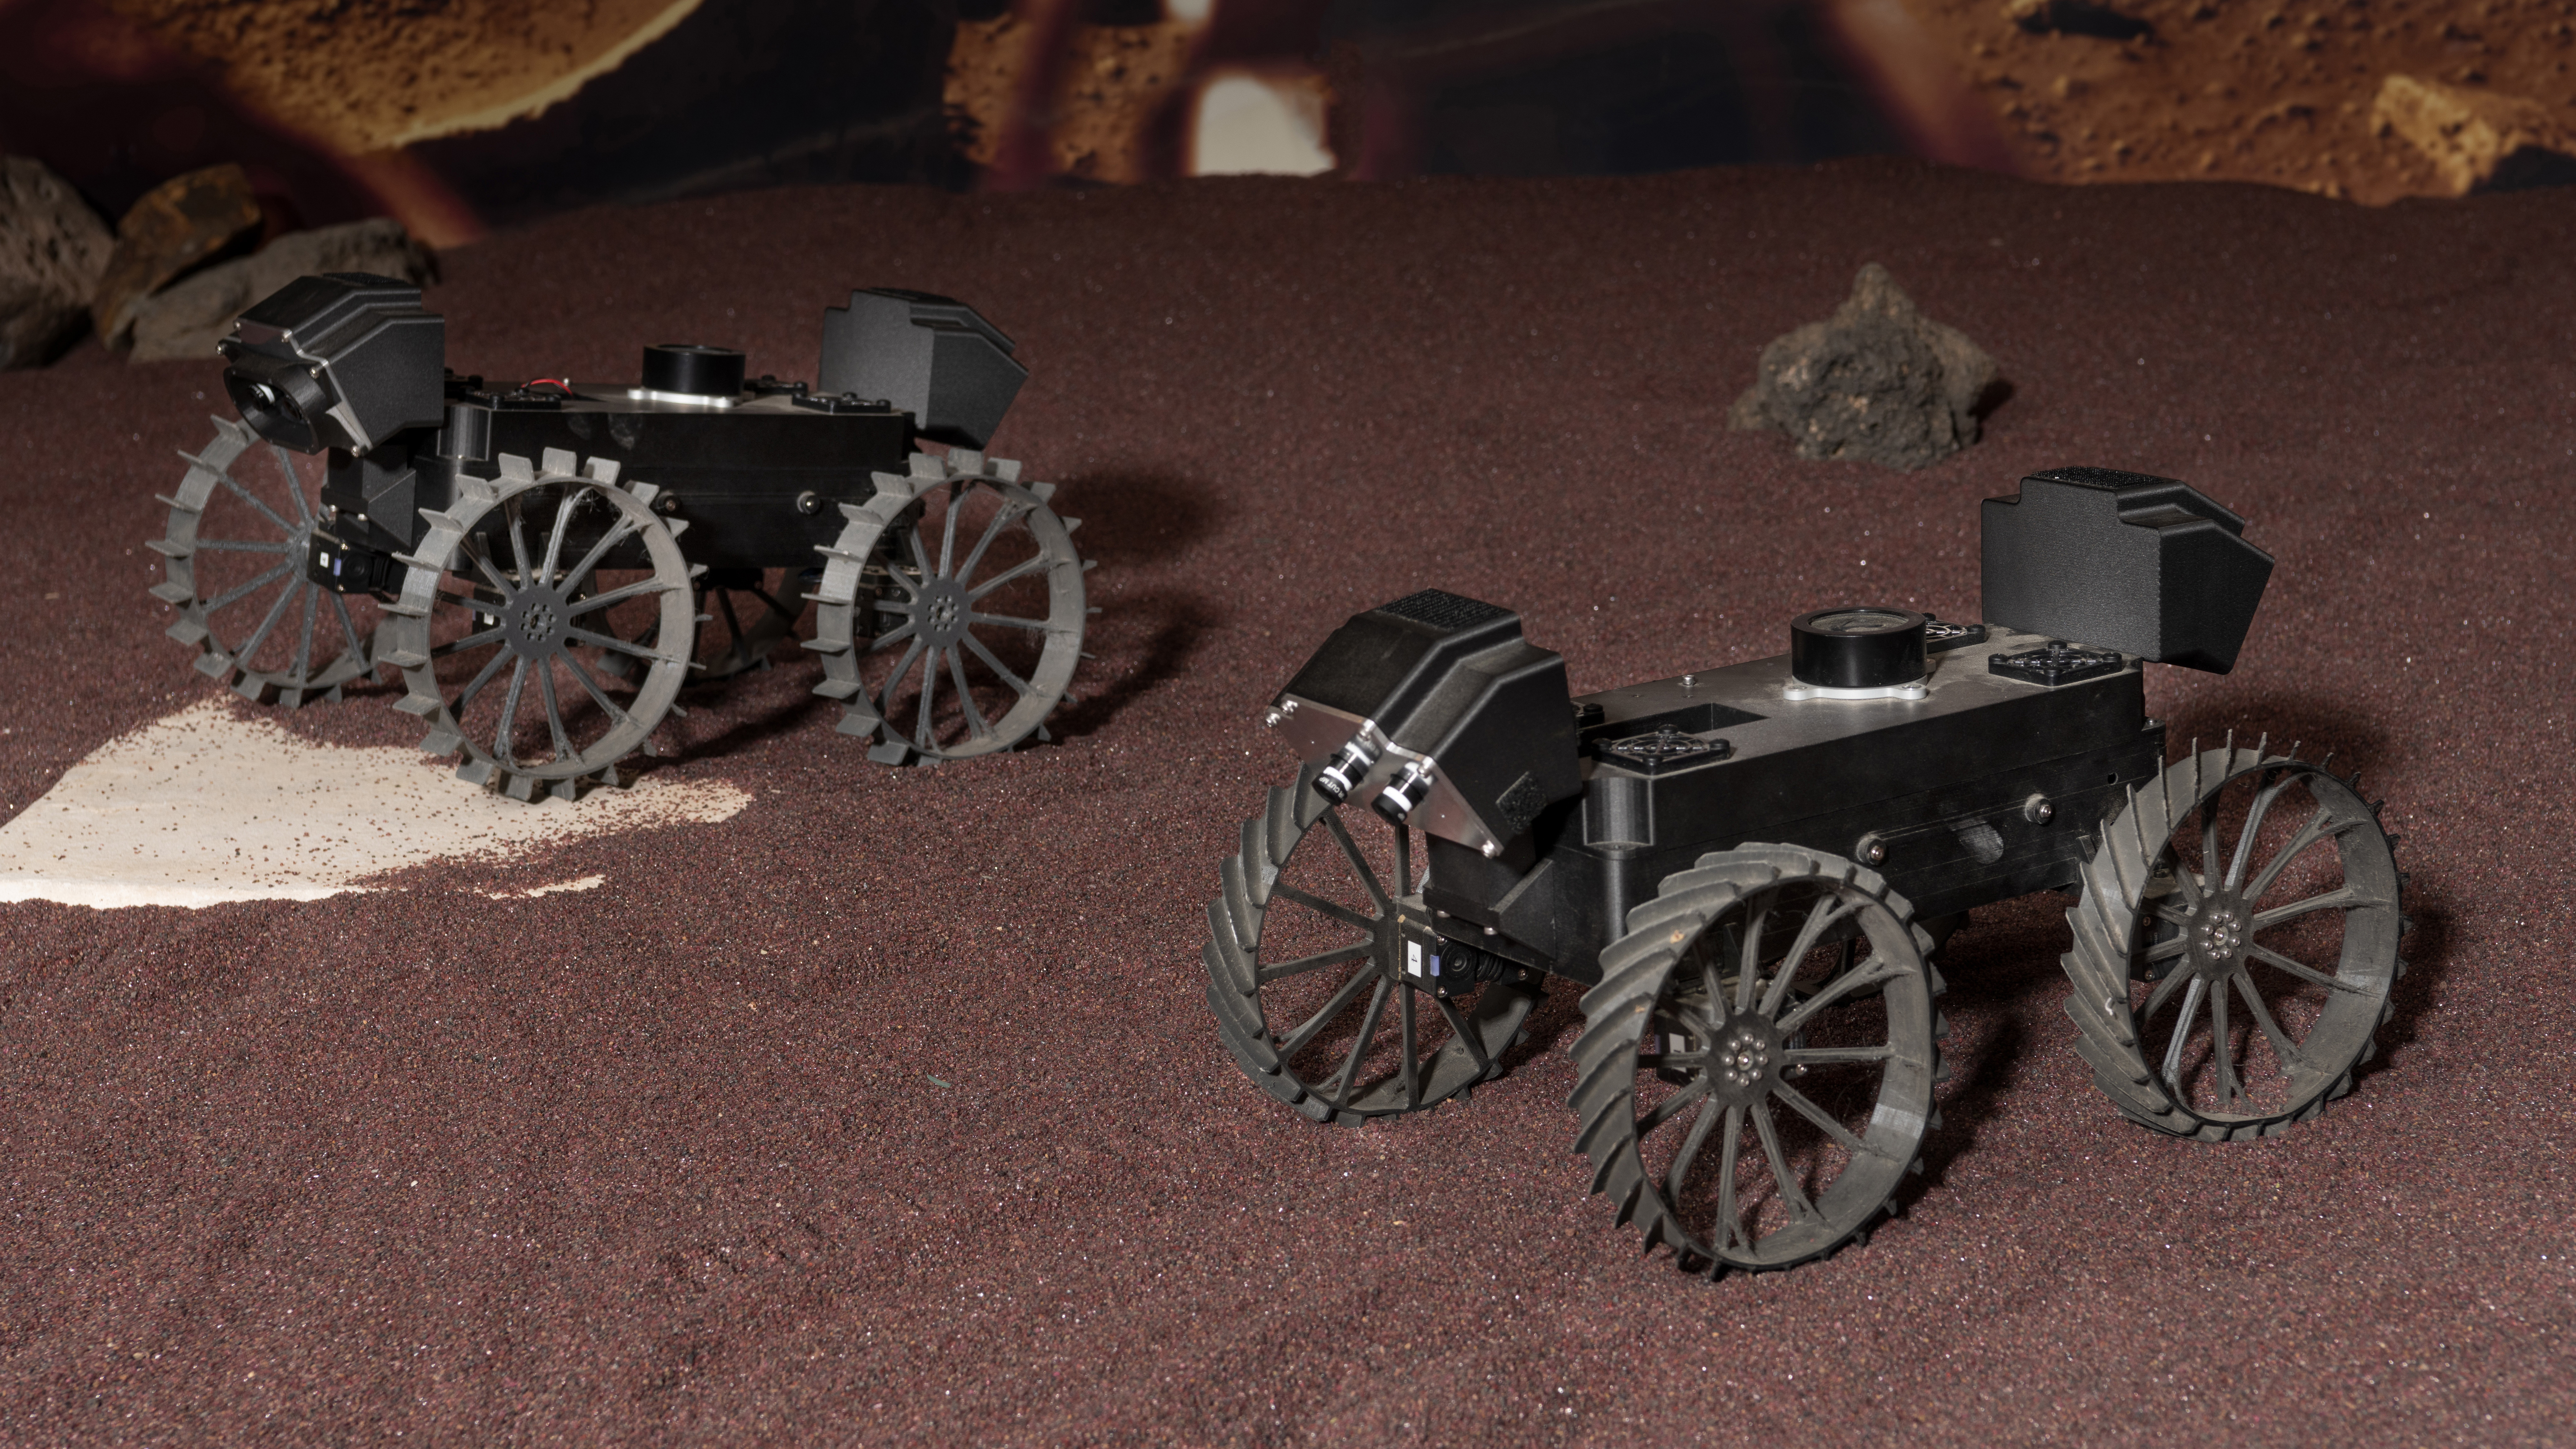

CADRE Rover Prototypes Drive in Formation

Prototypes of the rovers being built for NASA’s CADRE (Cooperative Autonomous Distributed Robotic Exploration) technology demonstration were tested at the agency’s Jet Propulsion Laboratory in Southern California in August 2022.

CADRE is a technology demonstration designed to show that multiple robots can cooperate and explore together autonomously – without direct input from human mission controllers. By taking simultaneous measurements from multiple locations, CADRE will also demonstrate how multirobot missions can record data impossible for a single robot to achieve – a tantalizing prospect for future missions.

The CADRE team dubbed the seven plastic test prototypes the “Mercury 7” and named each after one of NASA’s seven Project Mercury astronauts. John (for John Glenn) and Scott (for Scott Carpenter) are shown here in a sandbox during a test of the rovers’ capability for driving in formation. The formation-driving algorithm will be used to help CADRE rovers map the lunar surface and subsurface with cameras and sensors.

Figure A is a closer shot of the two rovers.

The prototypes are smaller than the three CADRE rovers slated to arrive at the Moon aboard a lander in spring 2024 as part of NASA’s CLPS (Commercial Lunar Payload Services) initiative. Those flight models will be about the size of a carry-on suitcase.

JPL, a division of Caltech in Pasadena, California, manages CADRE for the Game Changing Development program within NASA’s Space Technology Mission Directorate in Washington. The technology demonstration will launch as a payload on the third lunar lander mission by Intuitive Machines, called IM-3, under the CLPS initiative, which is managed by NASA’s Science Mission Directorate, also in Washington. The agency’s Glenn Research Center in Cleveland and its Ames Research Center in Silicon Valley, California, have both supported the project. Motiv Space Systems designed and built key hardware elements at the company’s Pasadena, California, facility. Clemson University in South Carolina contributed research in support of the project.

Credit: NASA/JPL-Caltech